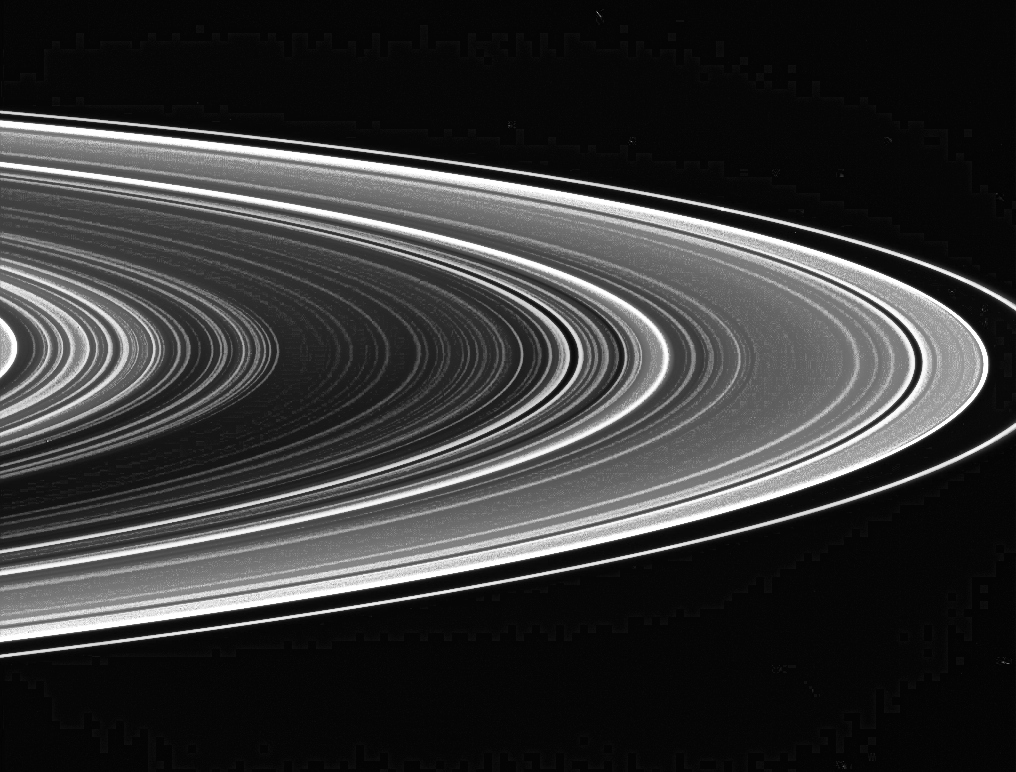

On the Lookout for Spokes

The extreme contrast in this view of the unlit side of Saturn’s rings is intentional. Contrast-enhanced views like this are used to look for spokes (the transient, ghostly lanes of dust seen in NASA Voyager and Hubble Space Telescope images), but so far, none have been seen by Cassini.

The apparent absence of spokes is thought to be related to the Sun’s elevation angle above the ringplane, which currently is rather high. As summer wanes in the southern hemisphere, the Sun’s angle will drop, and spoke viewing is expected to become more favorable.

In unlit-side views, the denser ring regions (and empty gaps) appear dark, while less populated and dustier ring regions appear bright.

The image was taken in visible light with the Cassini spacecraft wide-angle camera on Aug. 3, 2005, at a distance of approximately 781,000 kilometers (485,000 miles) from Saturn. The image scale is 43 kilometers (27 miles) per pixel.

The Cassini-Huygens mission is a cooperative project of NASA, the European Space Agency and the Italian Space Agency. The Jet Propulsion Laboratory, a division of the California Institute of Technology in Pasadena, manages the mission for NASA’s Science Mission Directorate, Washington, D.C. The Cassini orbiter and its two onboard cameras were designed, developed and assembled at JPL. The imaging team is based at the Space Science Institute, Boulder, Colo.

Credit: NASA/JPL/Space Science Institute